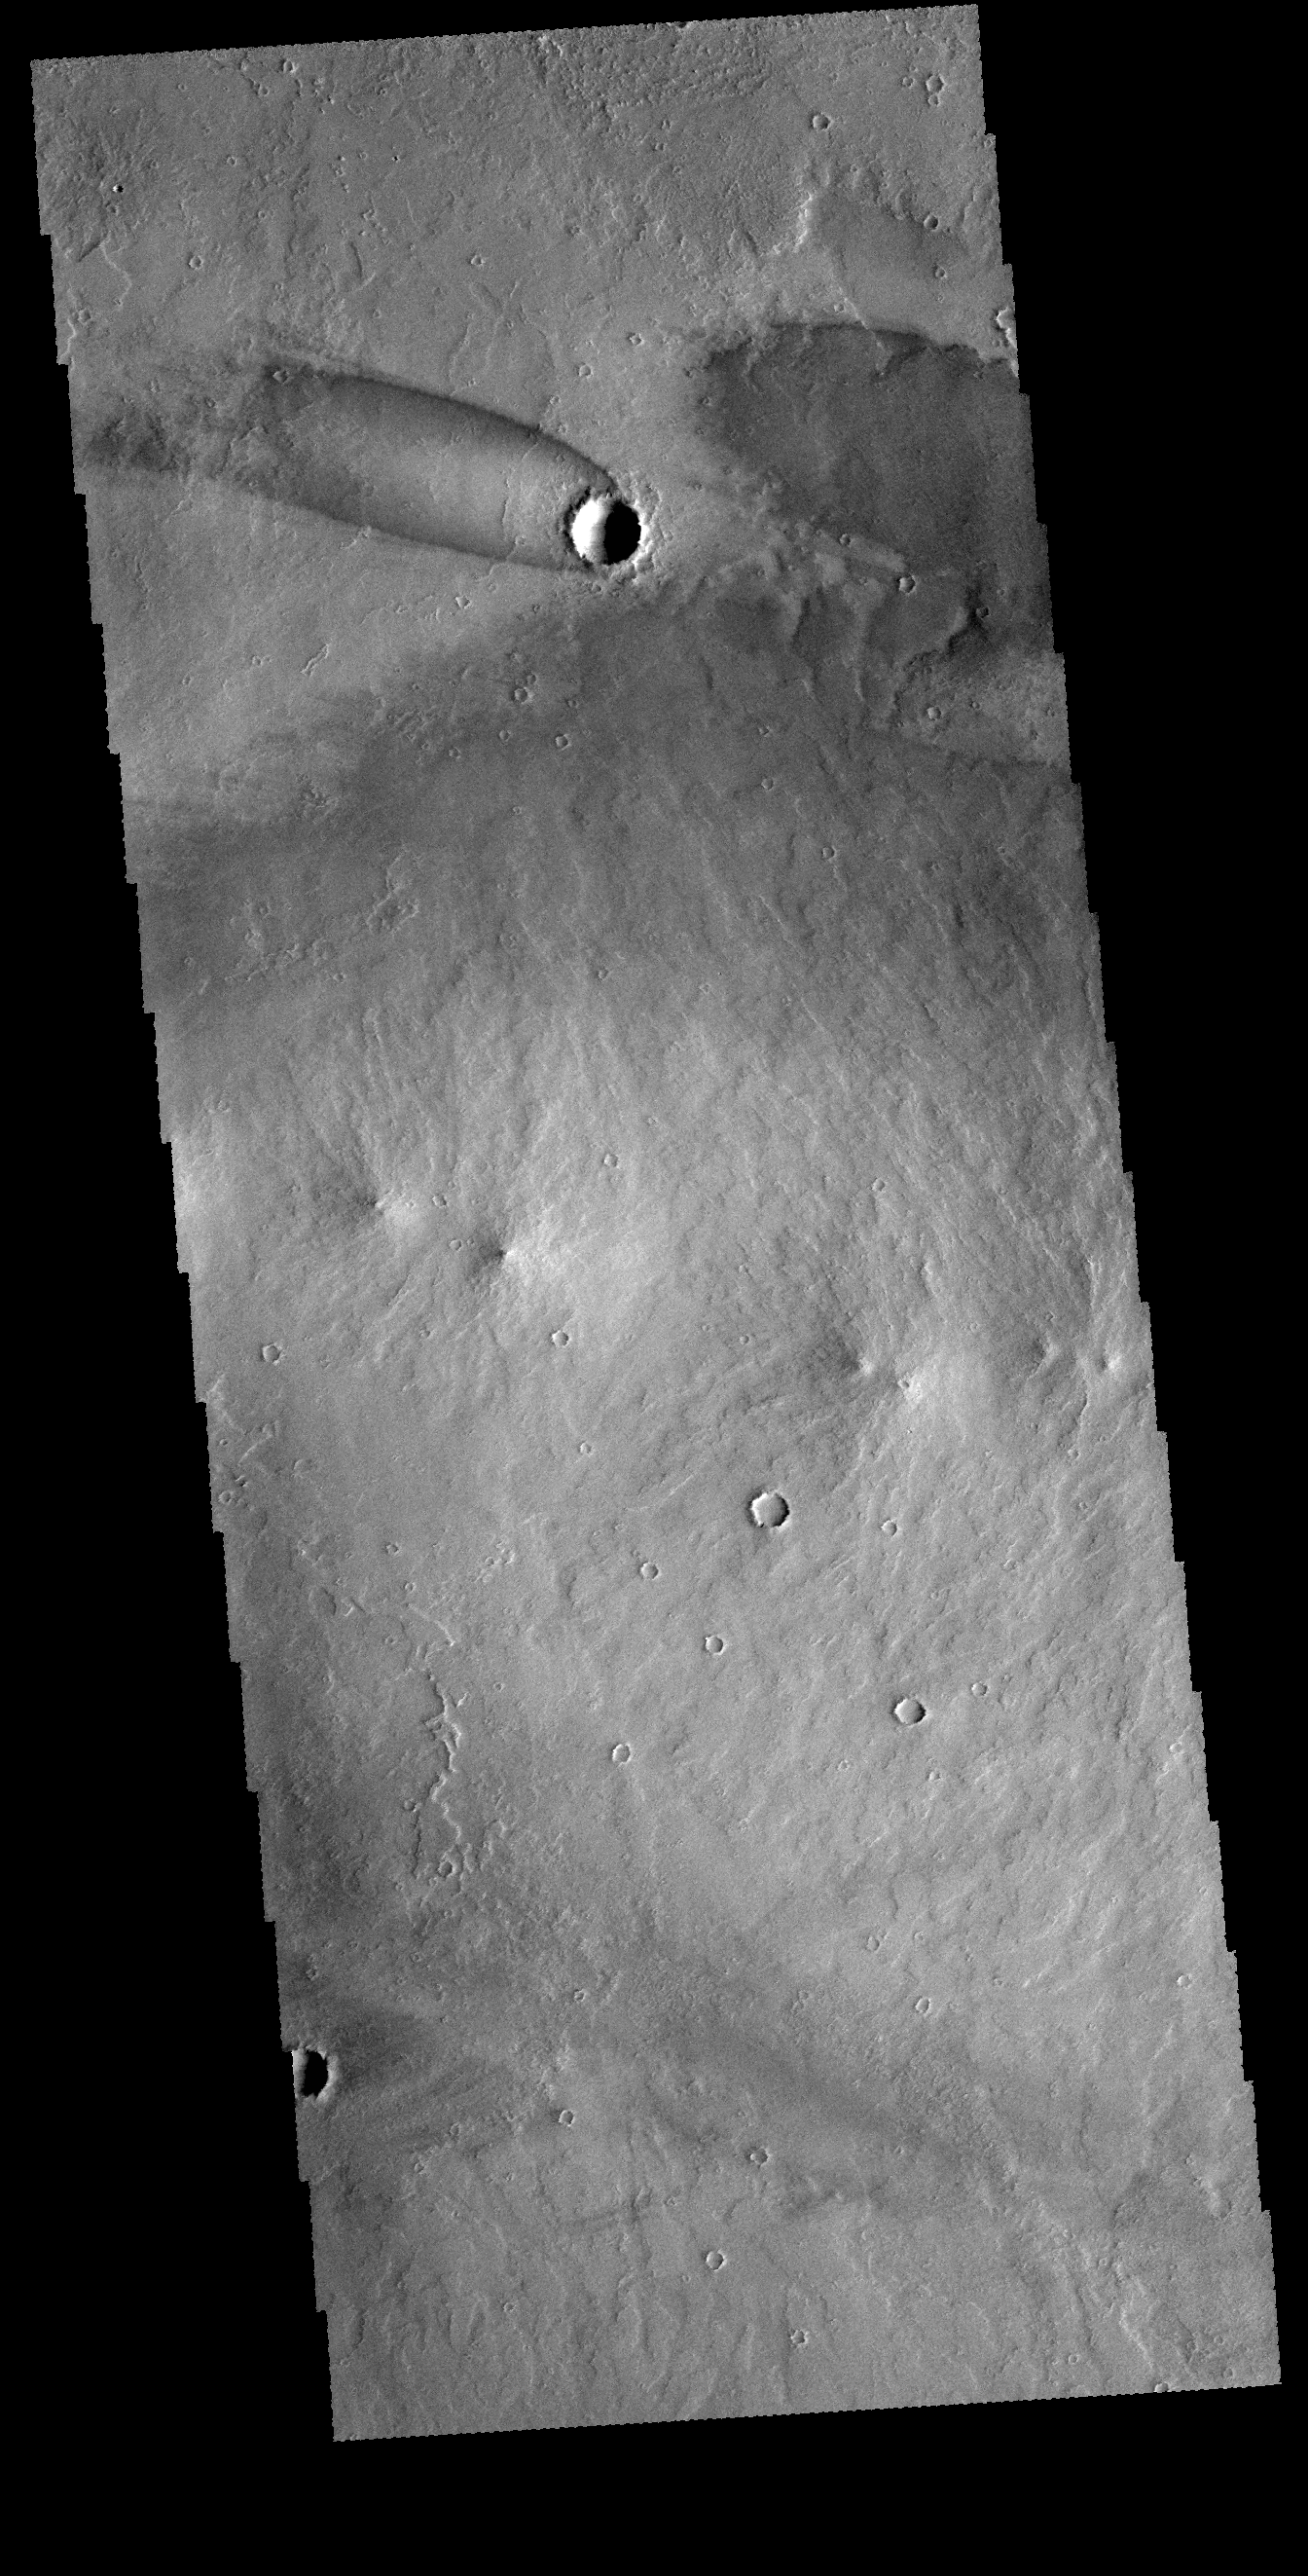

Daedalia Planum Windstreak

The “tail” behind the crater at the top of this VIS image is called a windstreak. This feature is formed by winds blowing over/in and around the crater. Turbulence in the wind will erode or deposit fine materials, creating the windstreak. Windstreaks form on the down wind side of the crater, and indicate winds from the ESE. The small hills below the windstreak are small volcanic constructs. This image is located in the extensive lava plains called Daedalia Planum.

Credit: NASA/JPL-Caltech/ASU